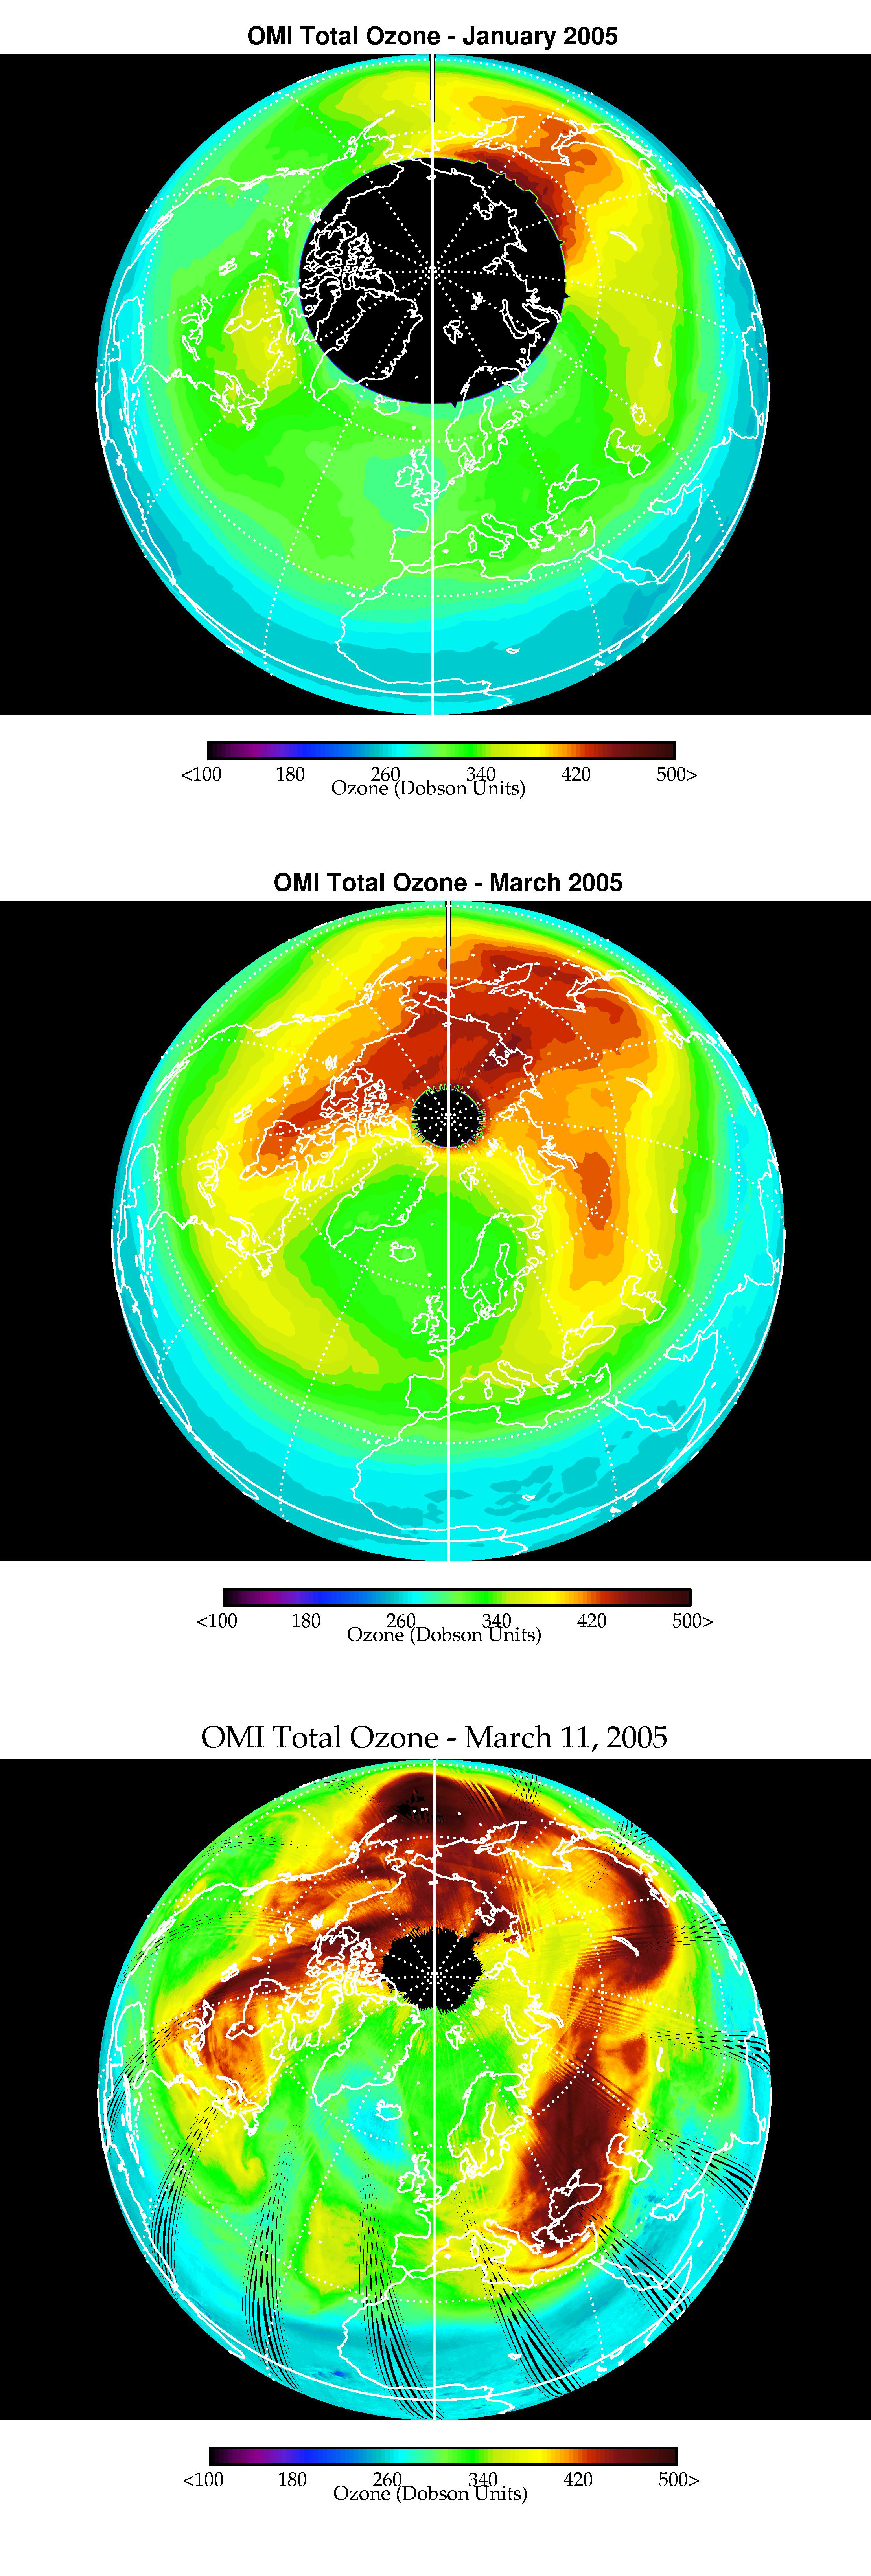

Selected Measurements of Total Arctic Column Ozone Amounts from Aura’s Ozone Monitoring Instrument, 2004-2005 Arctic Winter

Images from Aura’s Ozone Monitoring Instrument showing the average total column ozone during the months of January and March, and the total column ozone on the single day of 11 March. Although there was near record chemical ozone loss between January and March, comparing the January and March images shows that on average the lowest total column ozone values in polar regions are slightly higher in March than in January. This is because of the other process that brought higher ozone into the vortex region, thus compensating for the very significant chemical loss. The 11 March image shows that, despite the unremarkable overall March values, on an individual day, chemical loss and dynamical processes combined to result in localized regions of much lower ozone (which resulted in higher UV exposure at the Earth’s surface for individual days and places).

Credit: NASA/JPL/Agency for Aerospace Programs (Netherlands)/Finnish Meteorological Institute